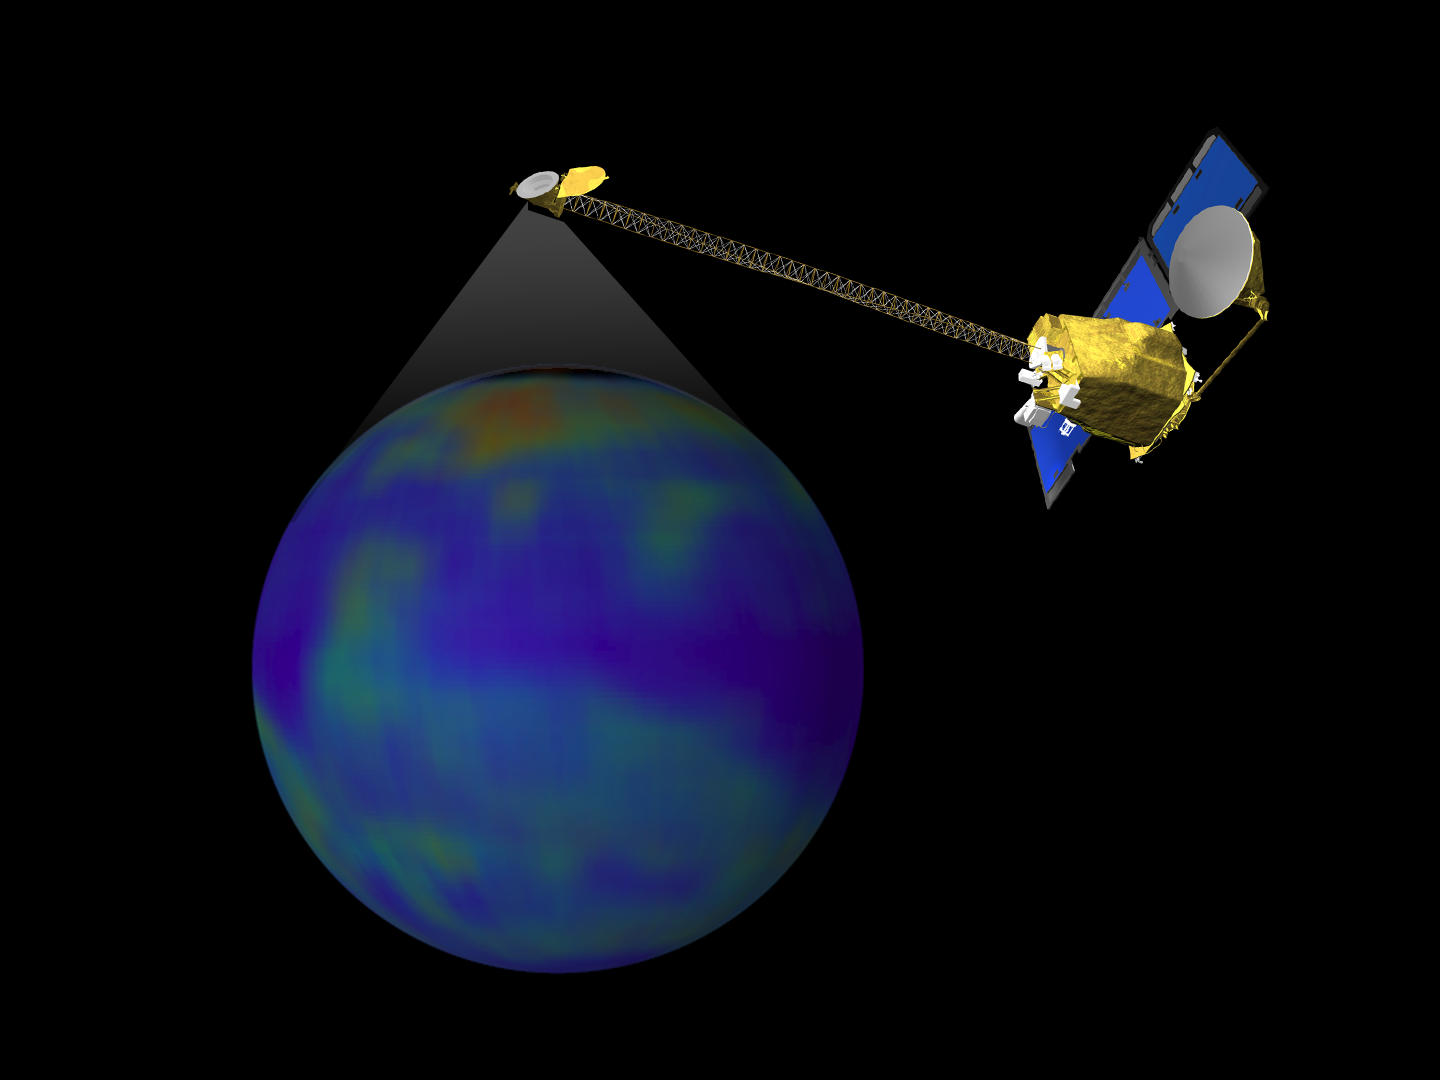

Still From Odyssey Clip 1

This image is a single frame from a computer animation, which begins with a global view of the planet Mars created from Mars Global Surveyor, Mars Orbiter Camera, wide angle images. In the animation the ODYSSEY spacecraft is displayed above a series of globes, where color is used to emphasize the Martian topographic, andesite, and basalt compositional differences. A global view of Earth introduces a comparison of the difference in resolution between the current MGS TES and planned ODYSSEY THEMIS observations.

Credit: NASA/JPL